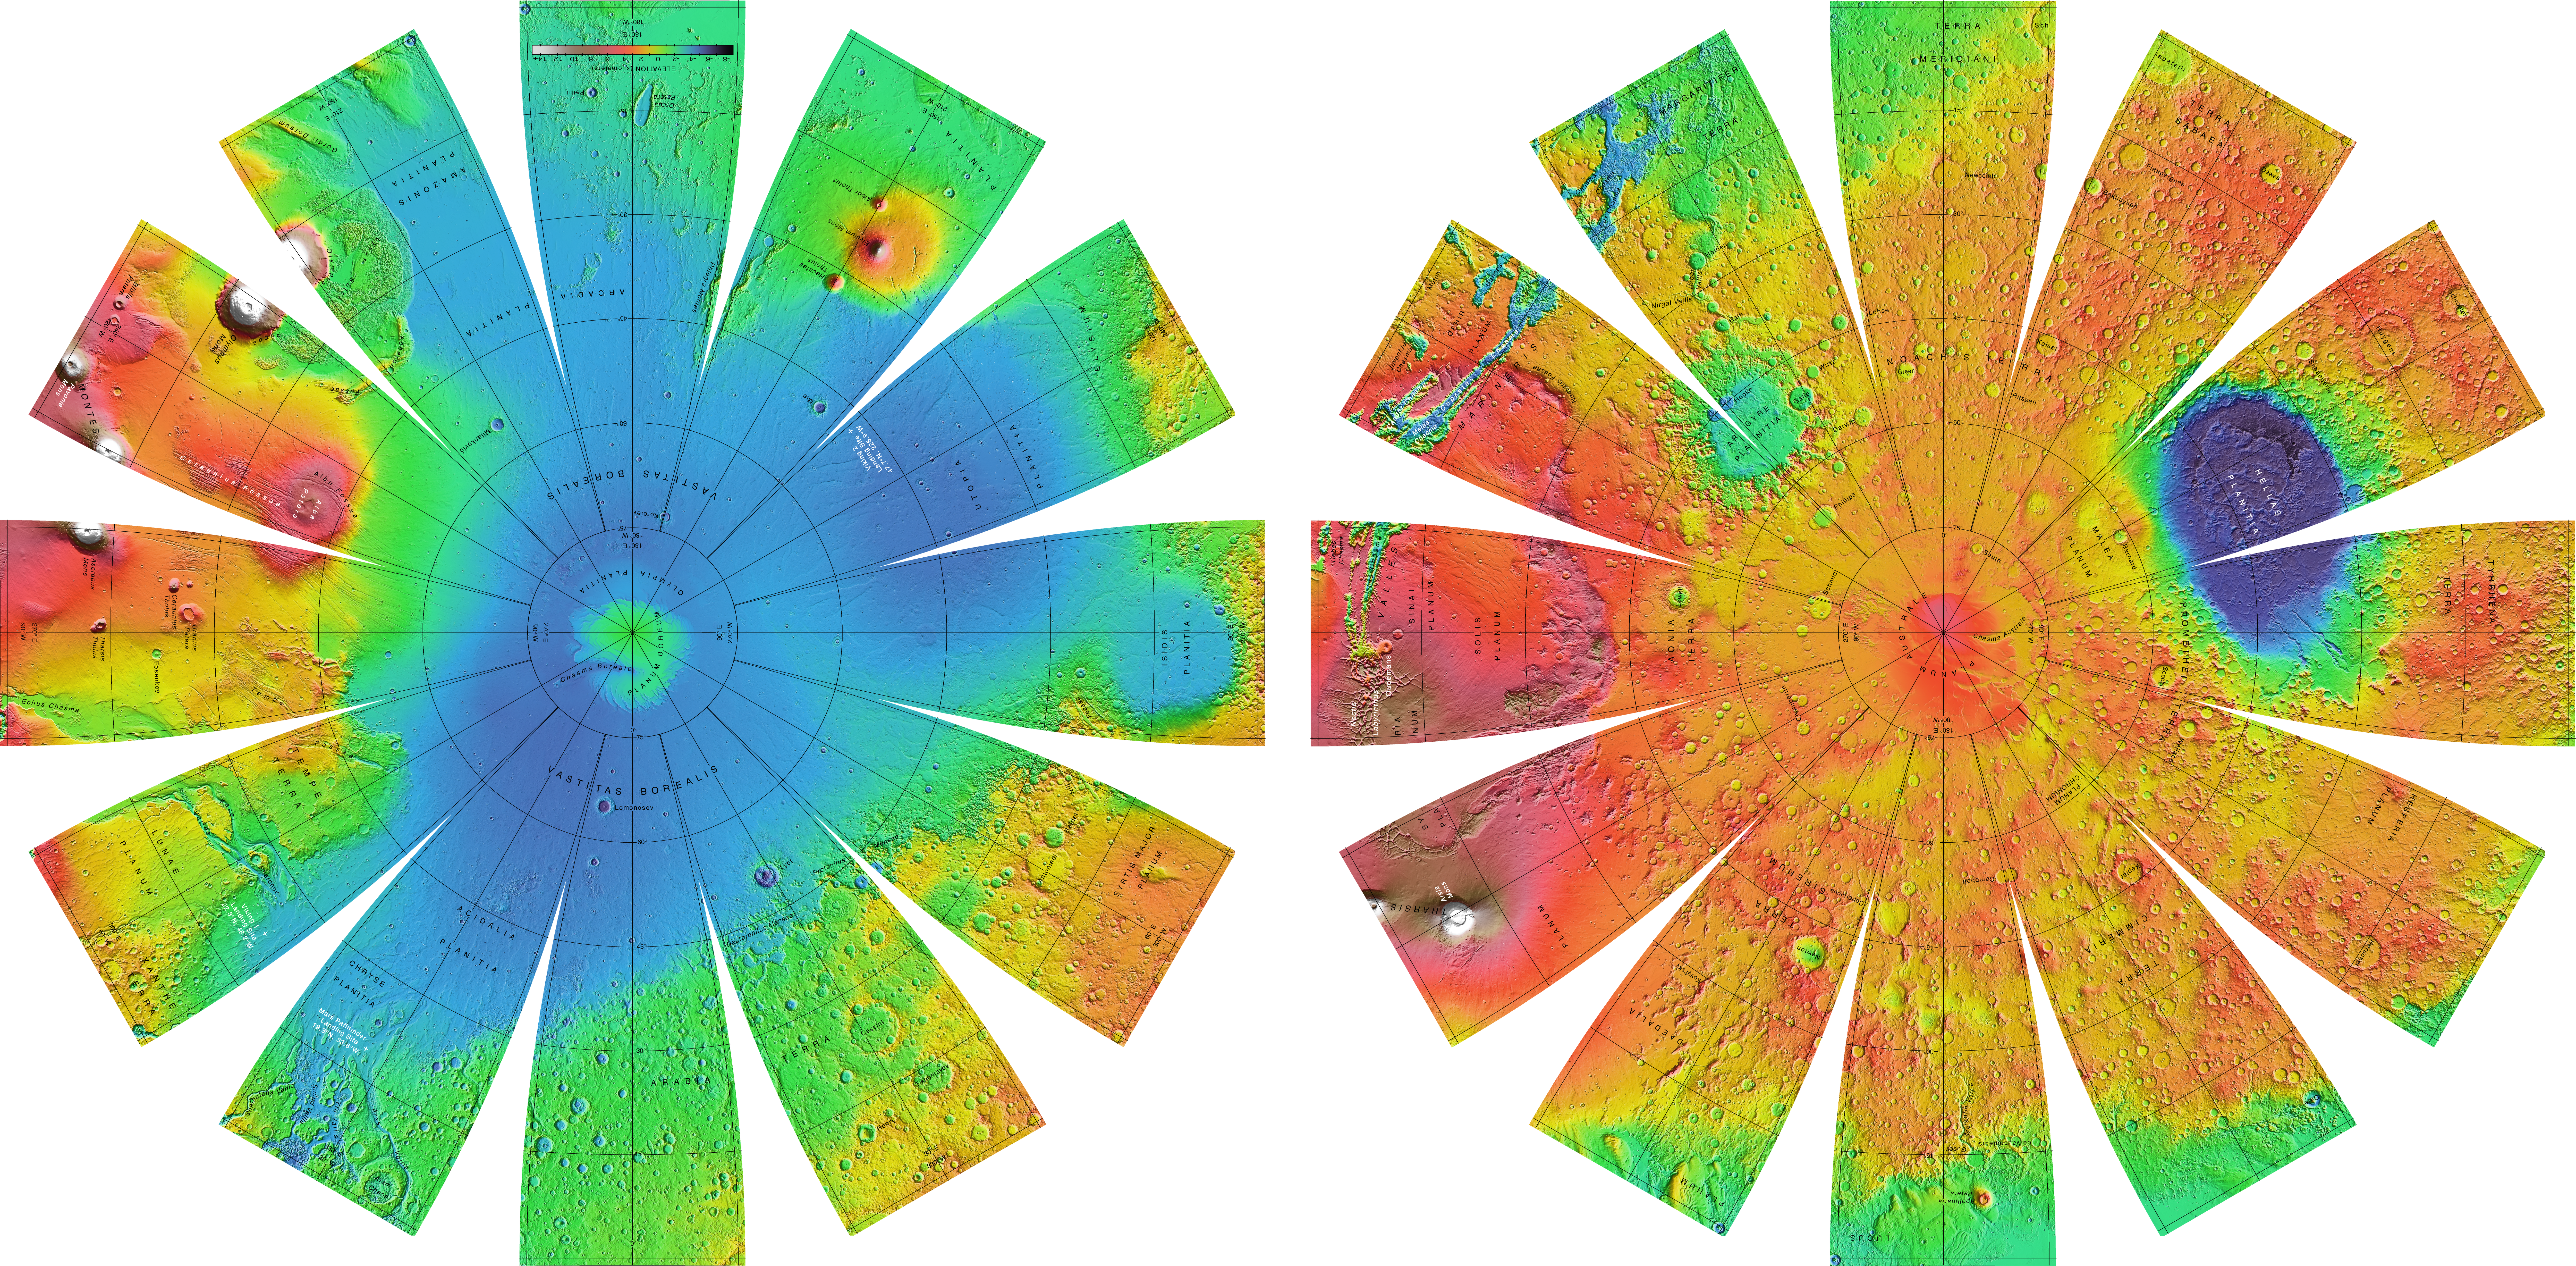

Mars Orbiter Laser Altimiter (MOLA) Globe

The color shaded relief image used as the base for this globe has a resolution of 32 pixels per degree (approximately 1850 m/pixel), and was produced and supplied by the MOLA Science Team (http://ltpwww.gsfc.nasa.gov/tharsis/mola.html). The image is shaded as if illuminated everywhere from the west. The elevations represented in color are with respect to a gravitational equipotential surface whose mean equatorial radius is that of the topography. The Astrogeology Team of the U.S. Geological Survey reprojected the image into the format displayed above.

The images are presented in a projection that portrays the entire surface of Mars in a manner suitable for the production of a globe; the number, size, and placement of text annotations were chosen for a 12-inch globe. Prominent features are labeled with names approved by the International Astronomical Union. A specialized program was used to create the “flower petal” appearance of the images; the area of each petal from 0 to 75 degrees latitude is in the Transverse Mercator projection, and the area from 75 to 90 degrees latitude is in the Lambert Azimuthal Equal-Area projection. The northern hemisphere of Mars is shown on the left, and the southern hemisphere on the right.

Credit: NASA/JPL/USGS